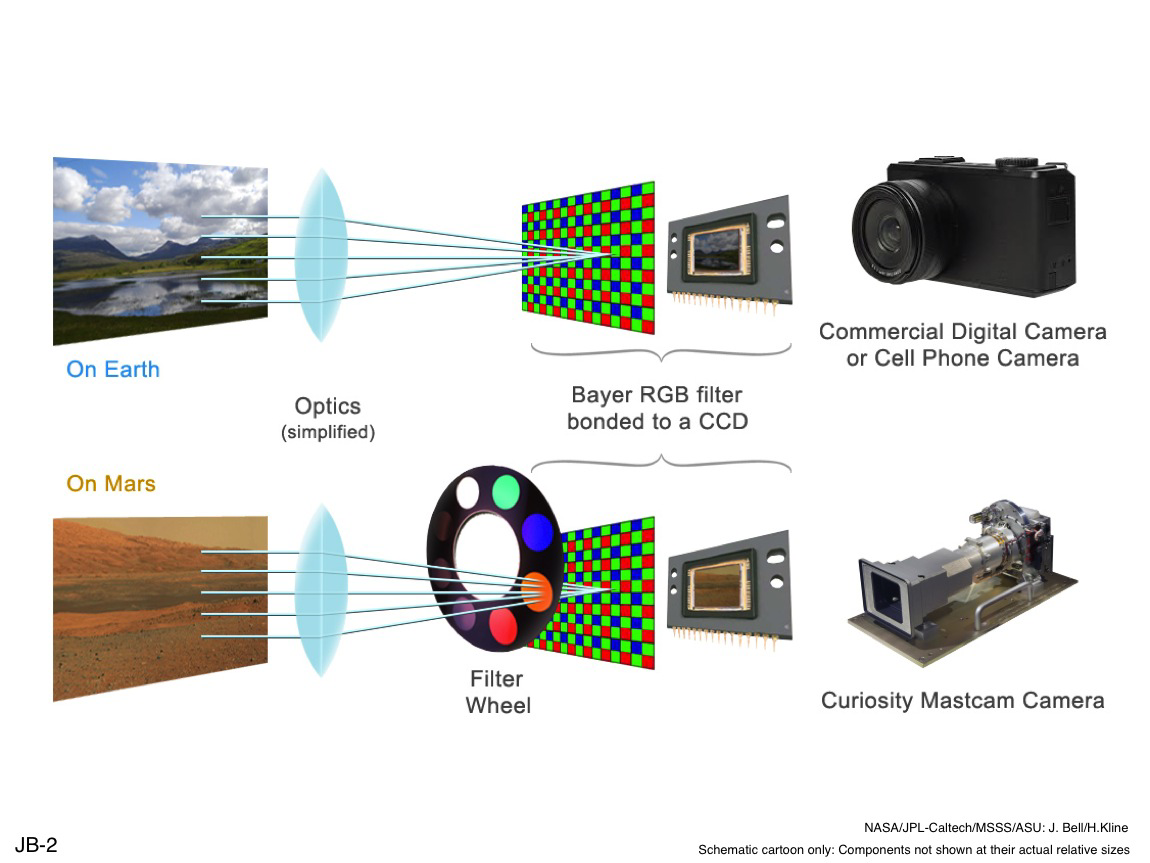

Filters for Color Imaging and for Science

The color cameras on NASA’s Mars rover Curiosity, including the pair that make up the rover’s Mast Camera (Mastcam) instrument, use the same type of Bayer pattern RGB filter as found in typical commercial color cameras. Bayer filtering means that the charge-coupled device (CCD) that detects each pixel of the image is covered with a grid of green, red and blue filters so that the camera gets the three color components of the entire scene in a single exposure. Electronics inside the camera can then merge the separate sets of color pixels into a single full-color image.

Besides the affixed red-green-blue filter grid, the Mastcam cameras also each have an eight-position filter wheel with specialized science filters between the camera optics and the CCD. The wheel can be rotated to choose one of these narrow-waveband filters, in the visible-light or infrared parts of the spectrum, or no filter at all. Each camera’s filter wheel holds six science filters that, between both cameras, can yield images in nine unique wavelengths from the deep blue (445 nanometers) to the short-wave near-infrared (1012 nanometers). One additional science filter in each wheel is specially designed to enable direct imaging of the sun.

NASA’s Jet Propulsion Laboratory, Pasadena, Calif., manages the Mars Science Laboratory Project and the mission’s Curiosity rover for NASA’s Science Mission Directorate in Washington. The rover was designed and assembled at JPL, a division of the California Institute of Technology in Pasadena.

Credit: NASA/JPL-Caltech/MSSS/ASU